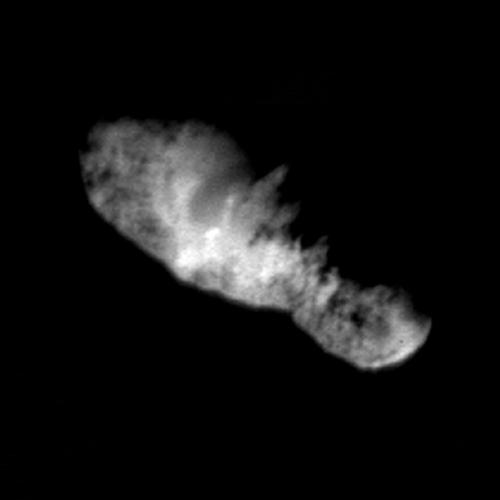

Nucleus of Comet 19P/Borrelly (Deep Space 1)

One of the comets the Webb team will study following its 2021 launch is Borrelly, a Jupiter-family comet. NASA's Deep Space 1 spacecraft snapped this image of Borrelly’s icy, rocky nucleus in September 2001. The irregularly shaped nucleus is 8 kilometers, or 5 miles, long. While Webb will not see this level of detail, it will be able to measure molecular composition on the surface and sense variations as the object rotates.

Credit: Image: NASA-JPL